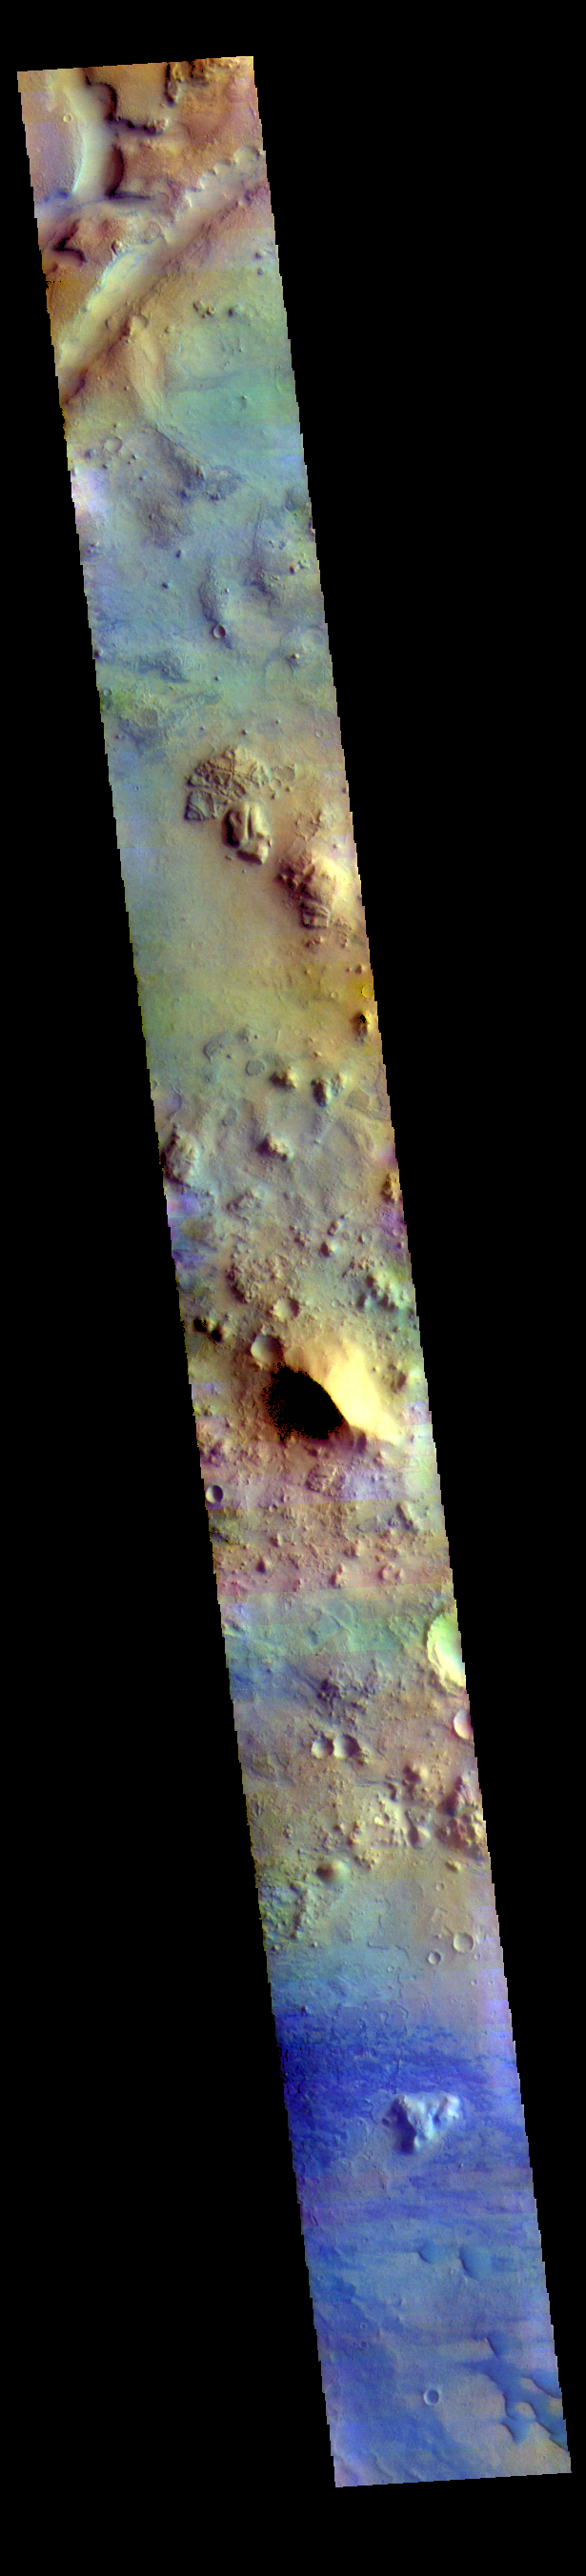

Terra Sabaea – False Color

The THEMIS VIS camera contains 5 filters. The data from different filters can be combined in multiple ways to create a false color image. These false color images may reveal subtle variations of the surface not easily identified in a single band image. Today’s false color image shows part of Terra Sabaea between the graben of Nili Fossae (depression at the top of the image) and the lowlands of Isidis Planitia. Small sand dunes are visible near the bottom of the image. Dark blue tones in this filter combination indicate basaltic sands.

Credit: NASA/JPL-Caltech/ASU